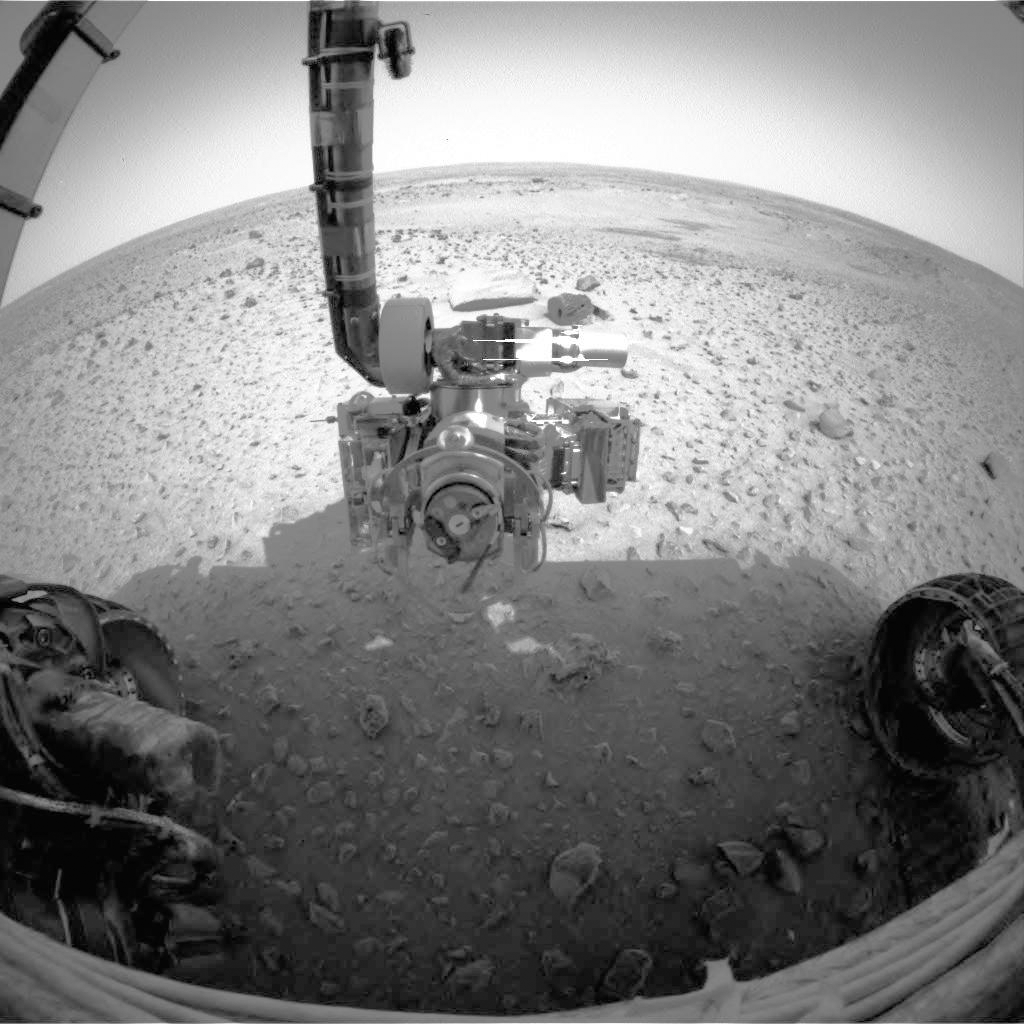

Spirit Reaches for Closer Look

This image taken by the front hazard-identification camera on the Mars Exploration Rover Spirit, shows the rover’s robotic arm, or instrument deployment device. The arm was deployed from its stowed position beneath the “front porch” of the rover body early Friday morning. This is the first use of the arm to deploy the microscopic imager, one of four geological instruments located on the arm. The instrument will help scientists analyze and understand martian rocks and soils by taking very high resolution, close-up images.

Credit: NASA/JPL/US Geological Survey